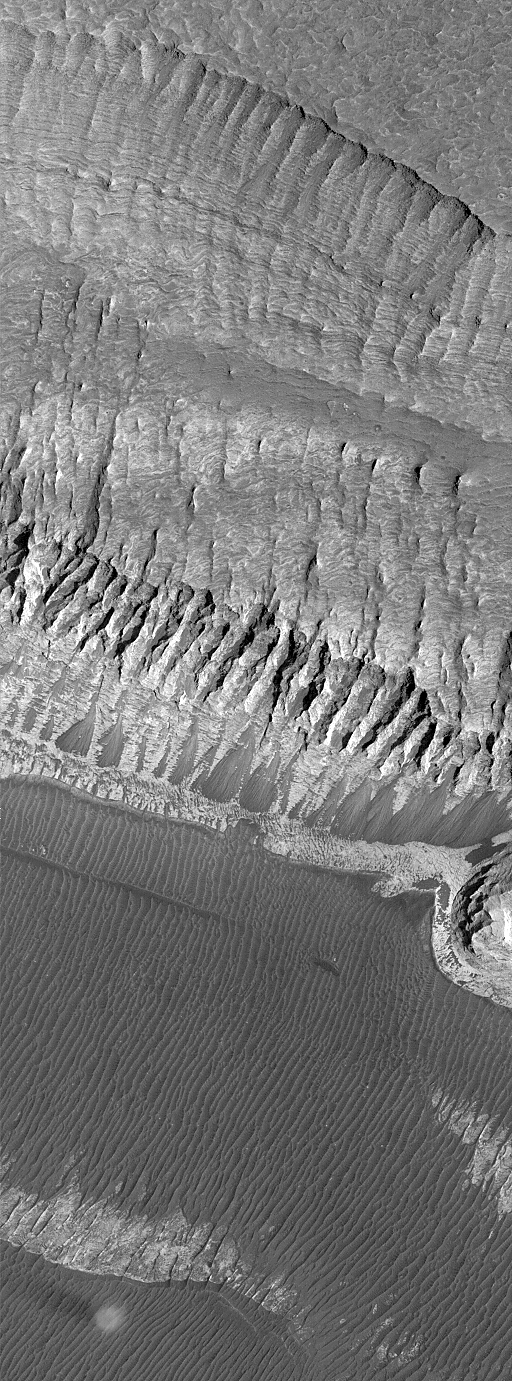

Layers and a Dust Devil in Melas Chasma

One of the earliest observations made by the Mars Global Surveyor (MGS) Mars Orbiter Camera (MOC) was that the upper crust of the planet appears to be layered to considerable depth. This was especially apparent, early in the mission, in the walls of the Valles Marineris chasms. However, layered mesas and mounds within the Valles Marineris troughs were recognized all the way back in 1972 with Mariner 9 images. The MOC image presented here shows many tens of layers of several meters (yards) thickness in the walls of a mesa in southern Melas Chasma in Valles Marineris. Erosion by mass wasting–landslides–has exposed these layers and created the dark fan-shaped deposits seen near the middle of the image. The floor of Melas Chasma is dark and covered with many parallel ridges and grooves (lower 1/3 of image). In the lower left corner of the picture, a bright, circular dust devil can be seen casting a columnar shadow toward the left. This image, illuminated by sunlight from the right/lower right, covers an area 3 kilometers (1.9 miles) wide and 8.2 kilometers (5.1 miles) long. The scene is located near 10.1°S, 74.4°W and was acquired on July 11, 1999. North is toward the lower left.

Credit: NASA/JPL/MSSS